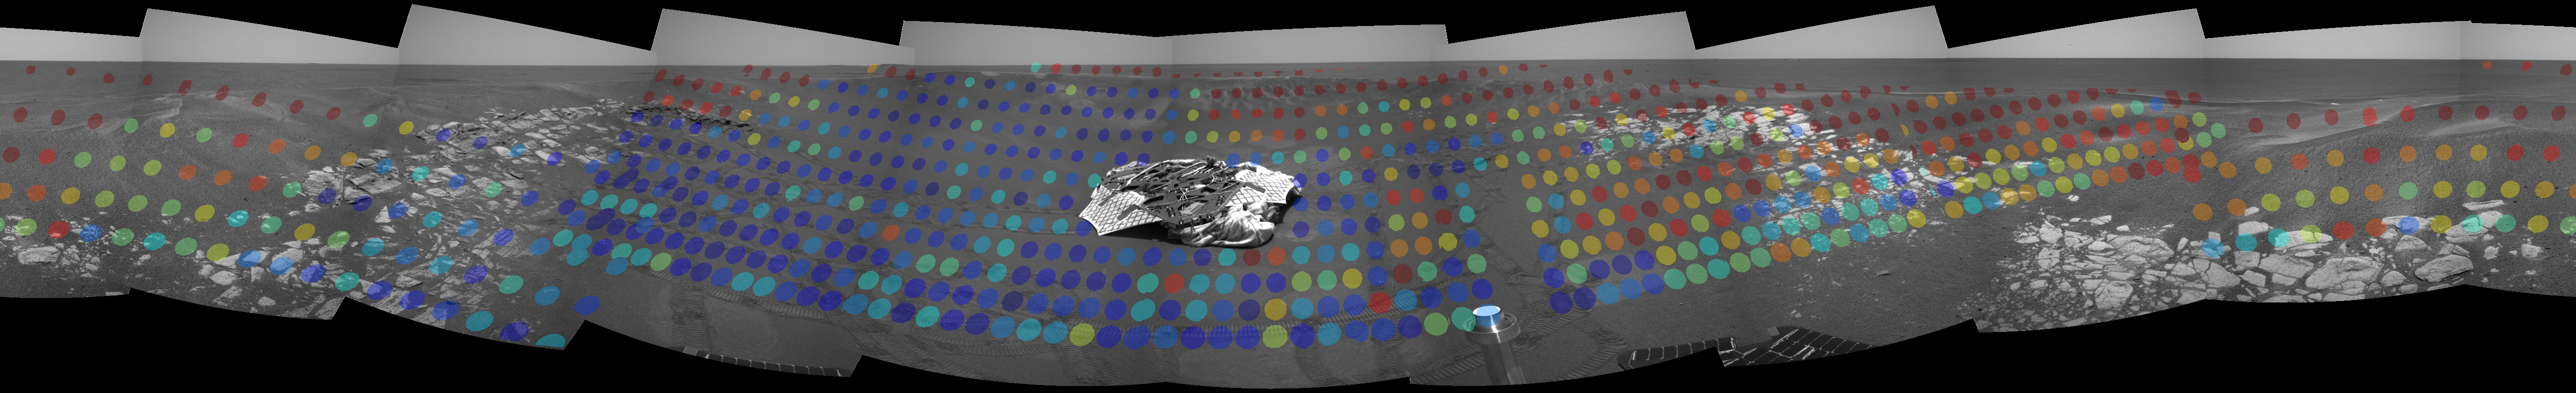

Here-a-Hematite, There-a-Hematite

These maps, created with data from the miniature thermal emission spectrometer, an instrument located on the Mars Exploration Rover Opportunity’s panoramic camera mast assembly, show the hematite abundance as detected by the instrument from inside the crater at Opportunity’s landing site. Hematite data was taken at infrared wavelengths to create these maps, which have been superimposed on images from the rover’s navigation camera to provide the visual context of how the hematite is distributed across the martian surface. The hematite abundance has been color-coded, with blue showing relatively no abundance to red showing about 20 percent abundance. Each roughly circular spot represents a single observation by the instrument.

Credit: NASA/JPL/Cornell/ASU